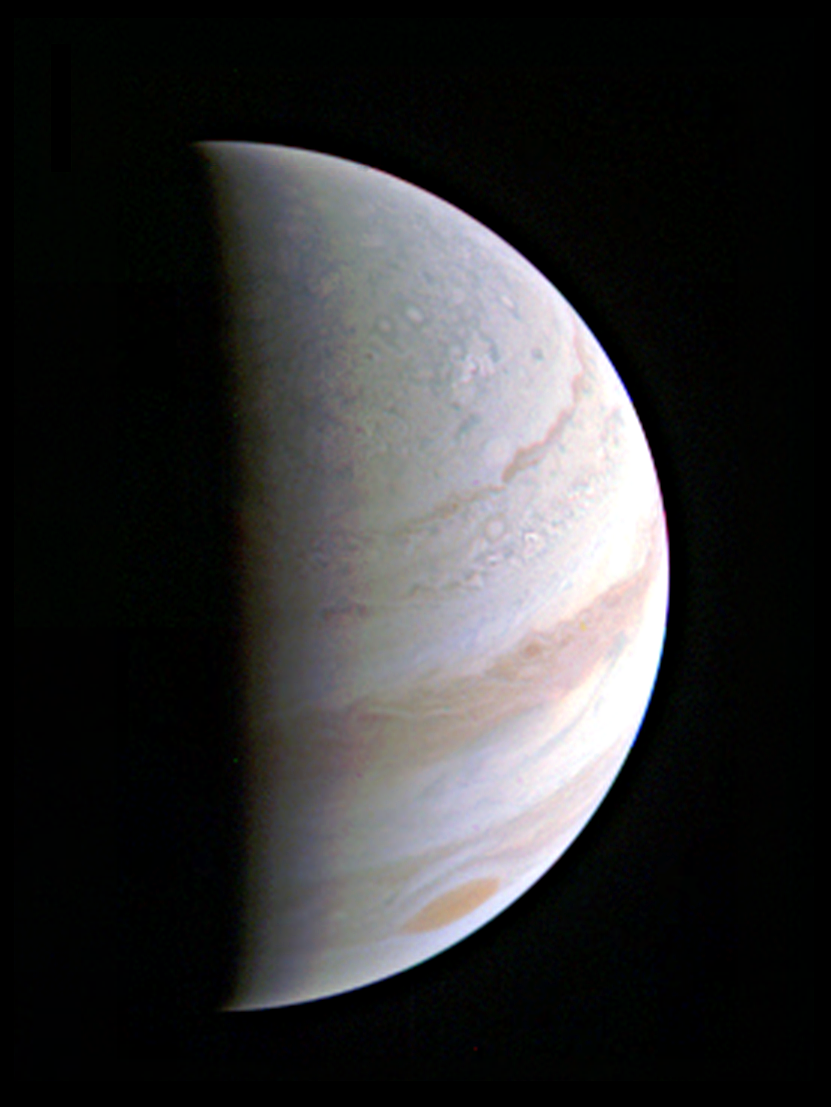

Speeding Towards Jupiter’s Pole

Jupiter’s north polar region is coming into view as NASA’s Juno spacecraft approaches the giant planet. This view of Jupiter was taken on August 27, when Juno was 437,000 miles (703,000 kilometers) away.

NASA’s Jet Propulsion Laboratory, Pasadena, Calif., manages the Juno mission for the principal investigator, Scott Bolton, of Southwest Research Institute in San Antonio. The Juno mission is part of the New Frontiers Program managed at NASA’s Marshall Space Flight Center in Huntsville, Ala. Lockheed Martin Space Systems, Denver, built the spacecraft. JPL is a division of the California Institute of Technology in Pasadena.

Credit: NASA/JPL-Caltech/SwRI/MSSS